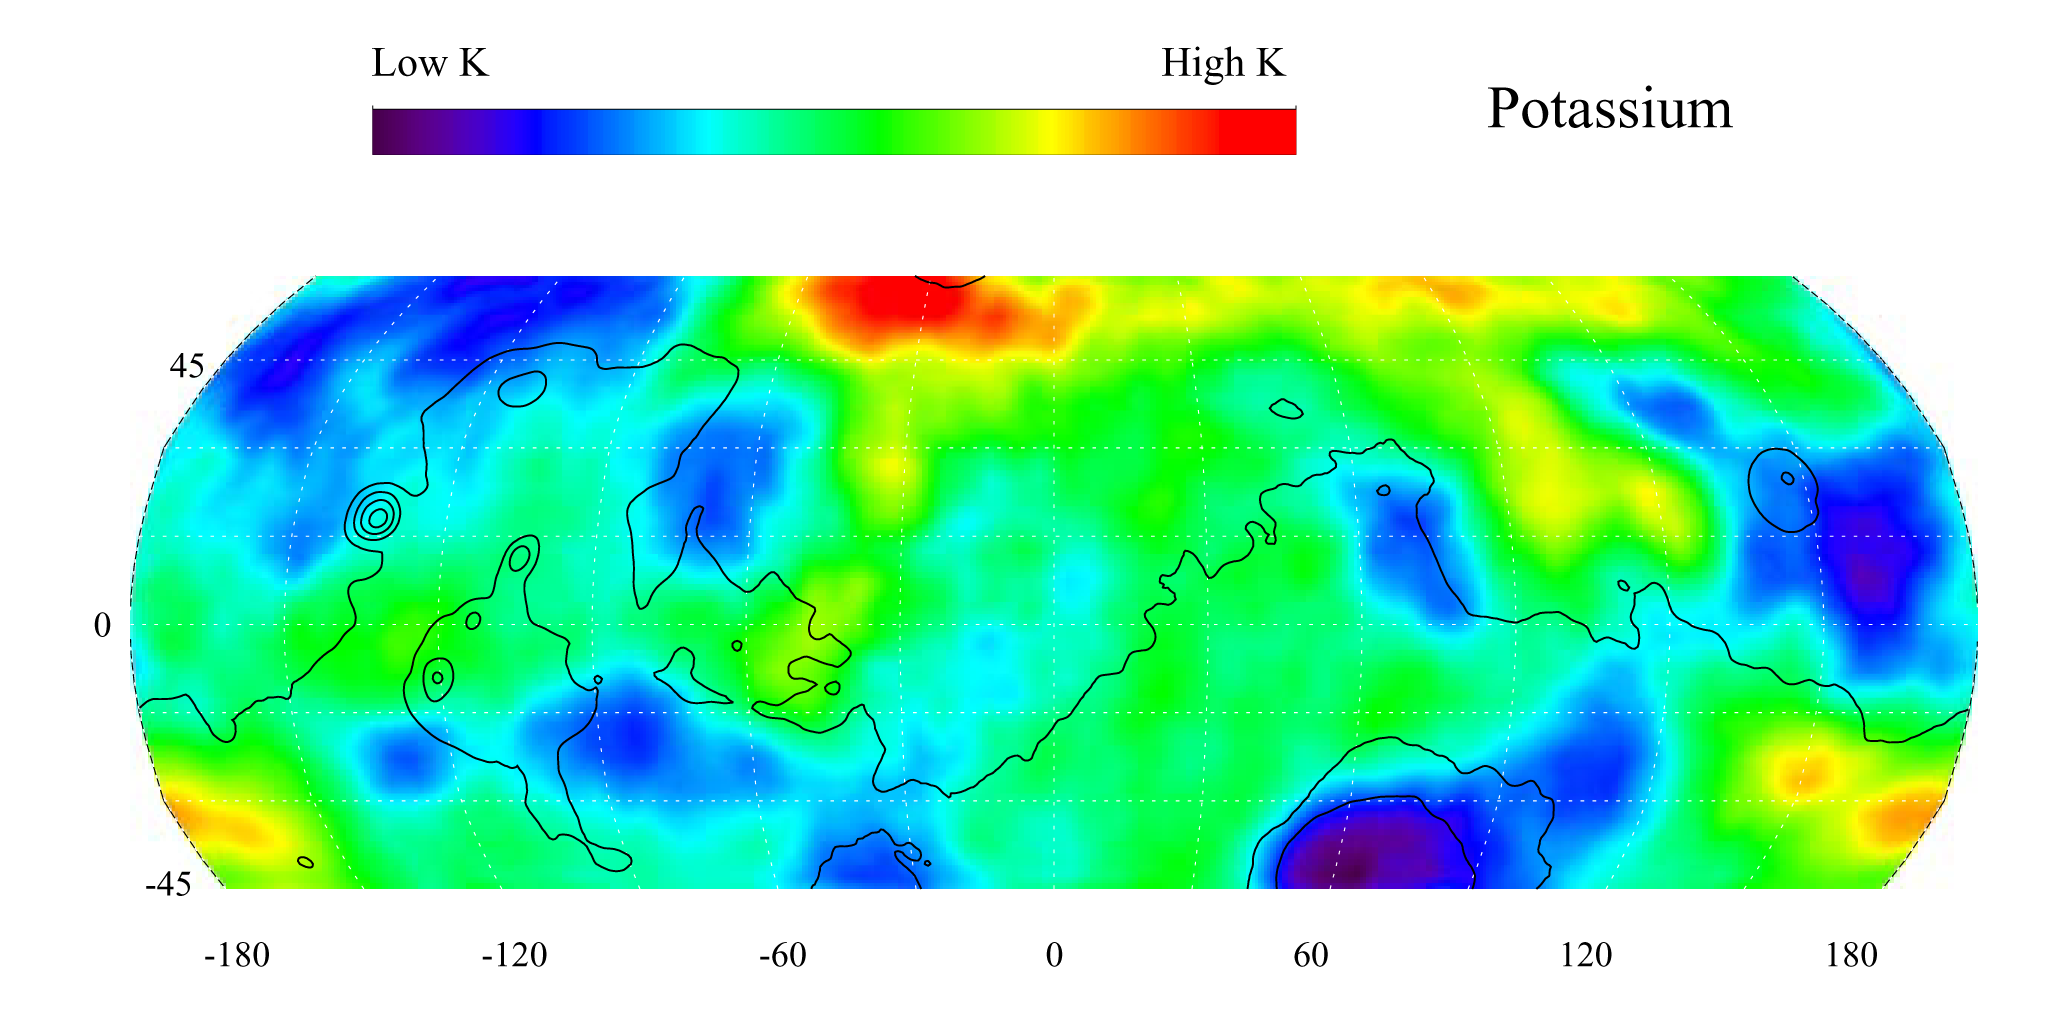

Map of Martian Potassium at Mid-Latitudes

This gamma ray spectrometer map of the mid-latitude region of Mars is based on gamma-rays from the element potassium. Potassium, having the chemical symbol K, is a naturally radioactive element and is a minor constituent of rocks on the surface of both Mars and Earth. The region of highest potassium content, shown in red, is concentrated in the northern part of Acidalia Planitia (centered near 55 degrees N, -30 degrees). Several areas of low potassium content, shown in blue, are distributed across the mid-latitudes, with two significant low concentrations, one associated with the Hellas Basin (centered near 35 degrees S, 70 degrees) and the other lying southeast of Elysium Mons (centered near 10 degrees N, 160 degrees). Contours of constant surface elevation are also shown. The long continuous line running from east to west marks the approximate separation of the younger lowlands in the north from the older highlands in the south.

NASA’s Jet Propulsion Laboratory manages the 2001 Mars Odyssey mission for NASA’s Office of Space Science, Washington, D.C. The gamma ray spectrometer was provided by the University of Arizona, Tucson. Lockheed Martin Astronautics, Denver, is the prime contractor for the project, and developed and built the orbiter. Mission operations are conducted jointly from Lockheed Martin and from JPL, a division of the California Institute of Technology in Pasadena.

Credit: NASA/JPL/University of Arizona